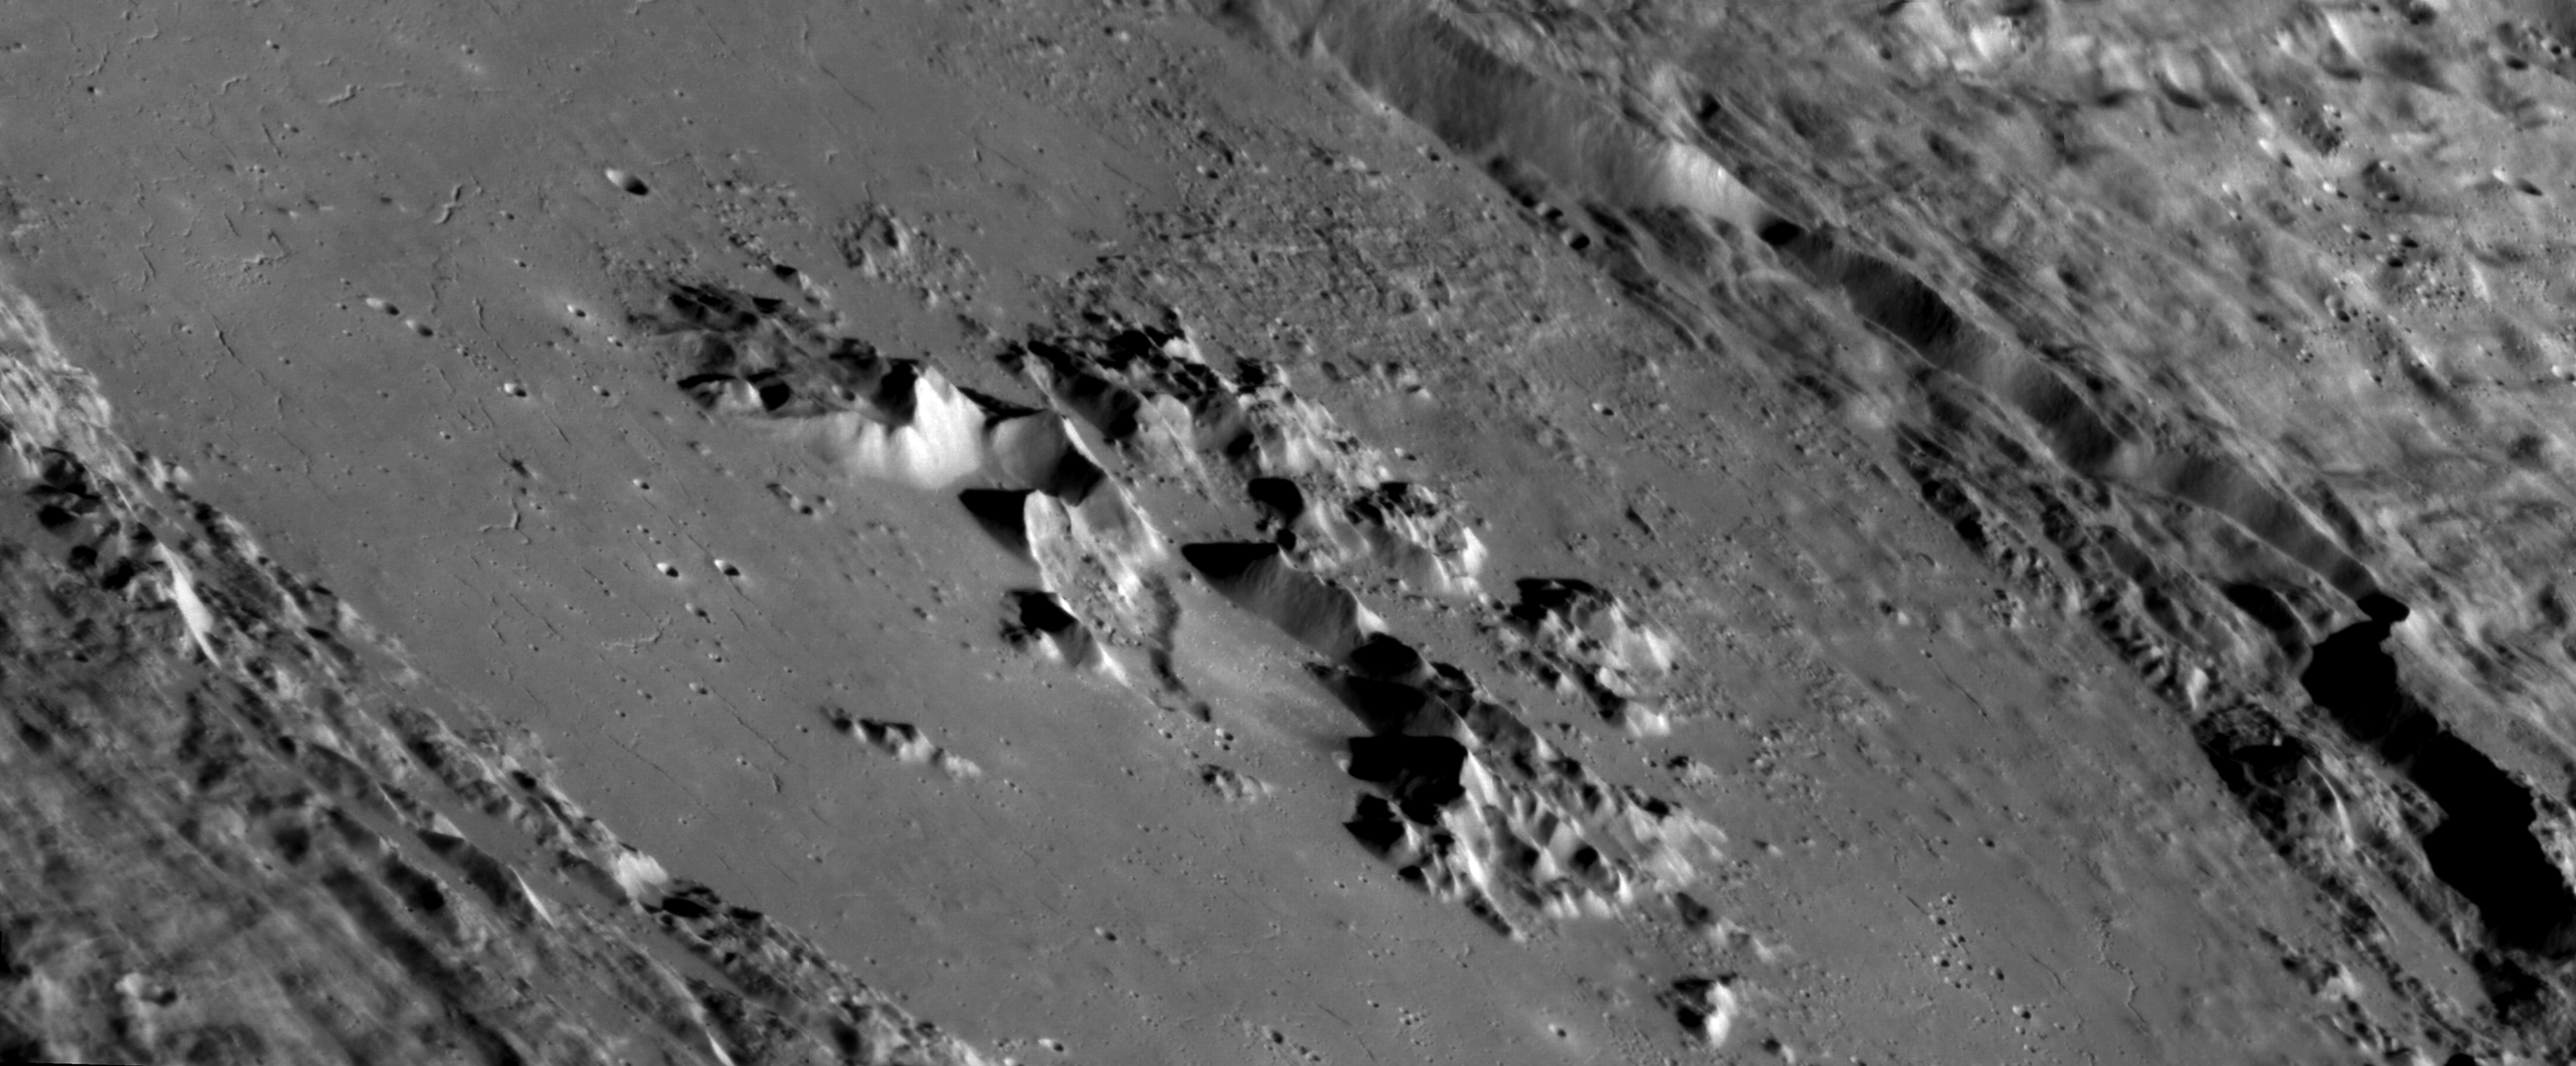

Awesome Abedin

This mosaic of oblique images highlights the spectacular interior of Abedin crater. The crater floor is covered with once-molten rock melted by the impact event that formed Abedin. Cracks that formed as this melt cooled are visible. Particularly intriguing is the shallow depression that lies amidst the central peaks of the crater and may be volcanic in origin. Color imaging shows that this depression is surrounded by reddish material, as seen at other sites of explosive volcanism across Mercury.

Instrument: Mercury Dual Imaging System (MDIS)
Center Latitude: 61.7°
Center Longitude: 349.3° E
Scale: Abedin crater is 116 km (72 miles) in diameter

The MESSENGER spacecraft is the first ever to orbit the planet Mercury, and the spacecraft’s seven scientific instruments and radio science investigation are unraveling the history and evolution of the Solar System’s innermost planet. In the mission’s more than four years of orbital operations, MESSENGER has acquired over 250,000 images and extensive other data sets. MESSENGER’s highly successful orbital mission is about to come to an end, as the spacecraft runs out of propellant and the force of solar gravity causes it to impact the surface of Mercury in April 2015.

For information regarding the use of images, see the MESSENGER image use policy.

Credit: NASA/Johns Hopkins University Applied Physics Laboratory/Carnegie Institution of Washington